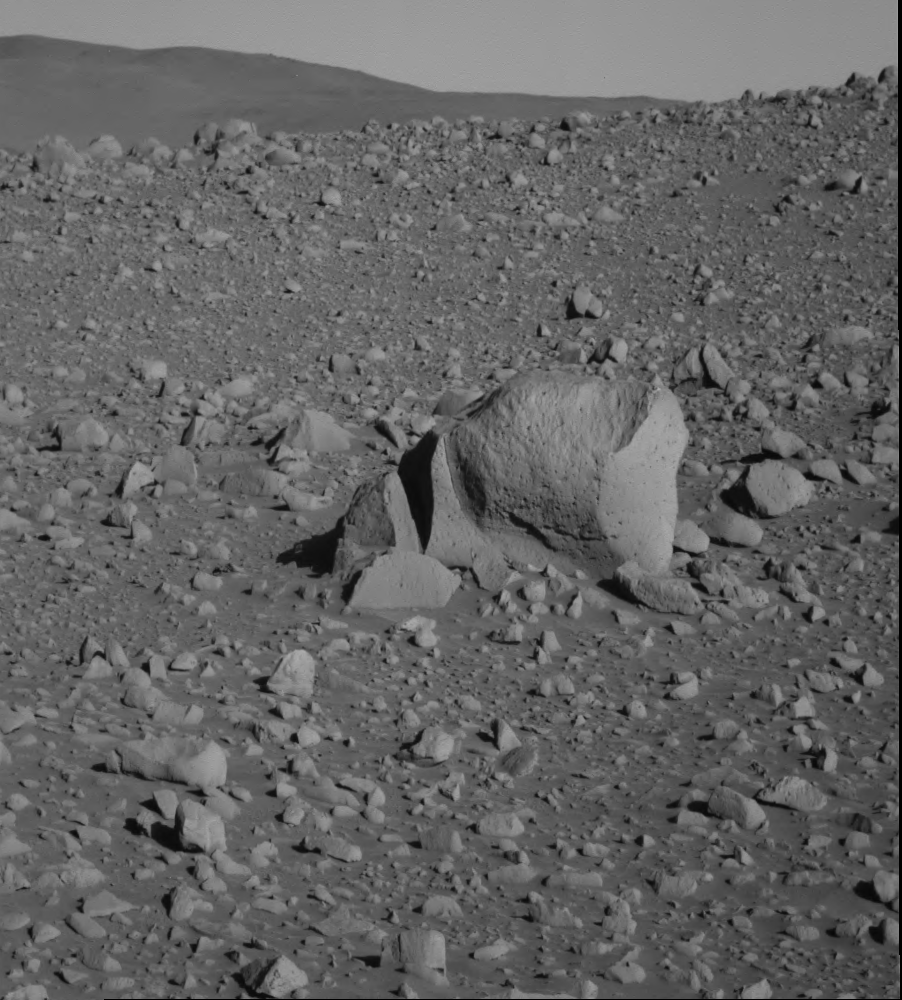

Spirit Guidepost, ‘Plymouth Rock’

NASA’s Mars Exploration Rover Spirit took this panoramic camera image during Spirit’s 152nd sol, on June 7, 2004. The rock, informally named “Plymouth Rock,” is approximately 90 centimeters (35 inches) across and 50 centimeters (20 inches) tall. Spirit did not spend any time studying Plymouth Rock, but rover controllers used it as a guide to maneuver Spirit closer to the “Columbia Hills.” Like most of the rocks found at the Gusev crater location, Plymouth is most likely a basalt. The tiny vesicles pitting the rock’s surface further indicate its volcanic origin.

Credit: NASA/JPL/Cornell